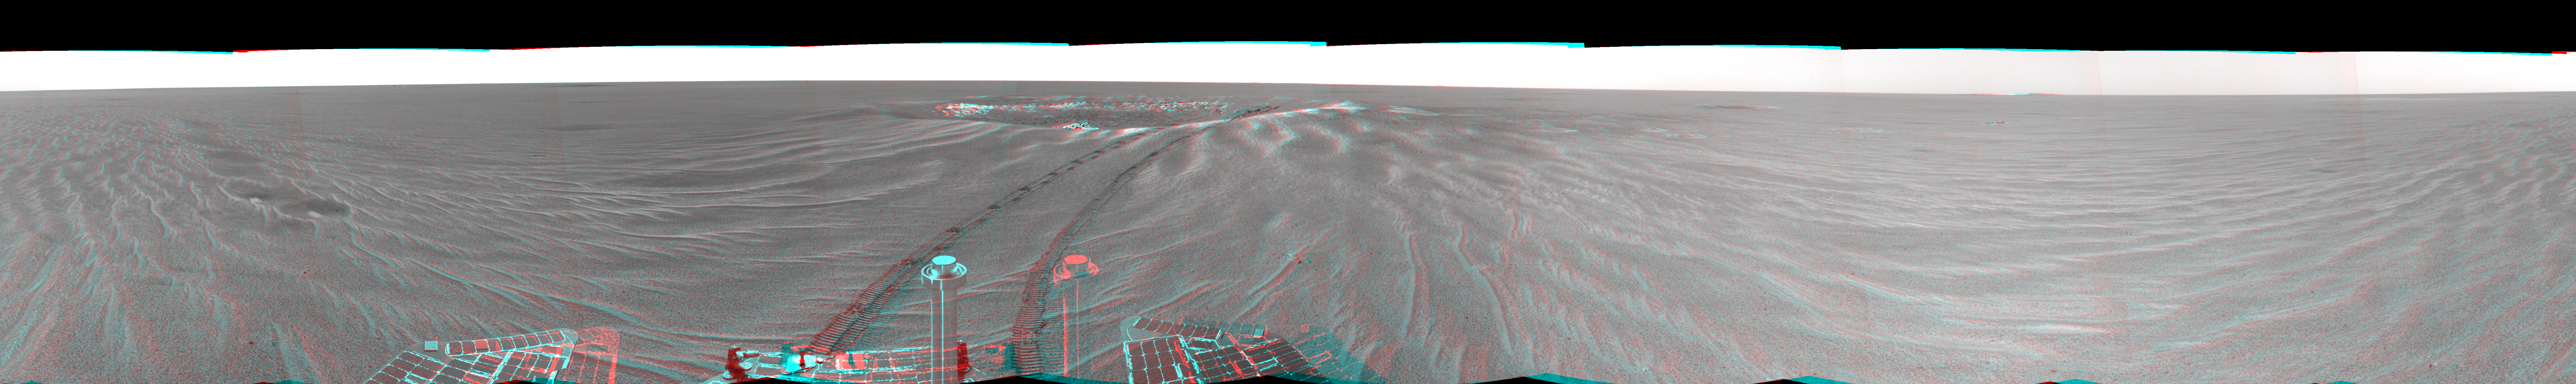

Looking Back at ‘Eagle Crater'(3-D)

This is a 3-D version of the first 360-degree view from the Mars Exploration Rover Opportunity’s new position outside “Eagle Crater,” the small crater where the rover landed about two months ago. Scientists are busy analyzing Opportunity’s new view of the plains of Meridiani Planum. The plentiful ripples are a clear indication that wind is the primary geologic process currently in effect on the plains. The rover’s tracks can be seen leading away from Eagle Crater. At the far left are two depressions–each about a meter (about 3.3 feet) across—that feature bright spots in their centers. One possibility is that the bright material is similar in composition to the rocks in Eagle Crater’s outcrop and the surrounding darker material is what’s referred to as “lag deposit,” or erosional remnants, which are much harder and more difficult to wear away. These twin dimples might be revealing pieces of a larger outcrop that lies beneath. The depression closest to Opportunity is whimsically referred to as “Homeplate” and the one behind it as “First Base.” The rover’s panoramic camera is set to take detailed images of the depressions today, on Opportunity’s 58th sol. The backshell and parachute that helped protect the rover and deliver it safely to the surface of Mars are also visible near the horizon, at the left of the image. This image was taken by the rover’s navigation camera.

Credit: NASA/JPL